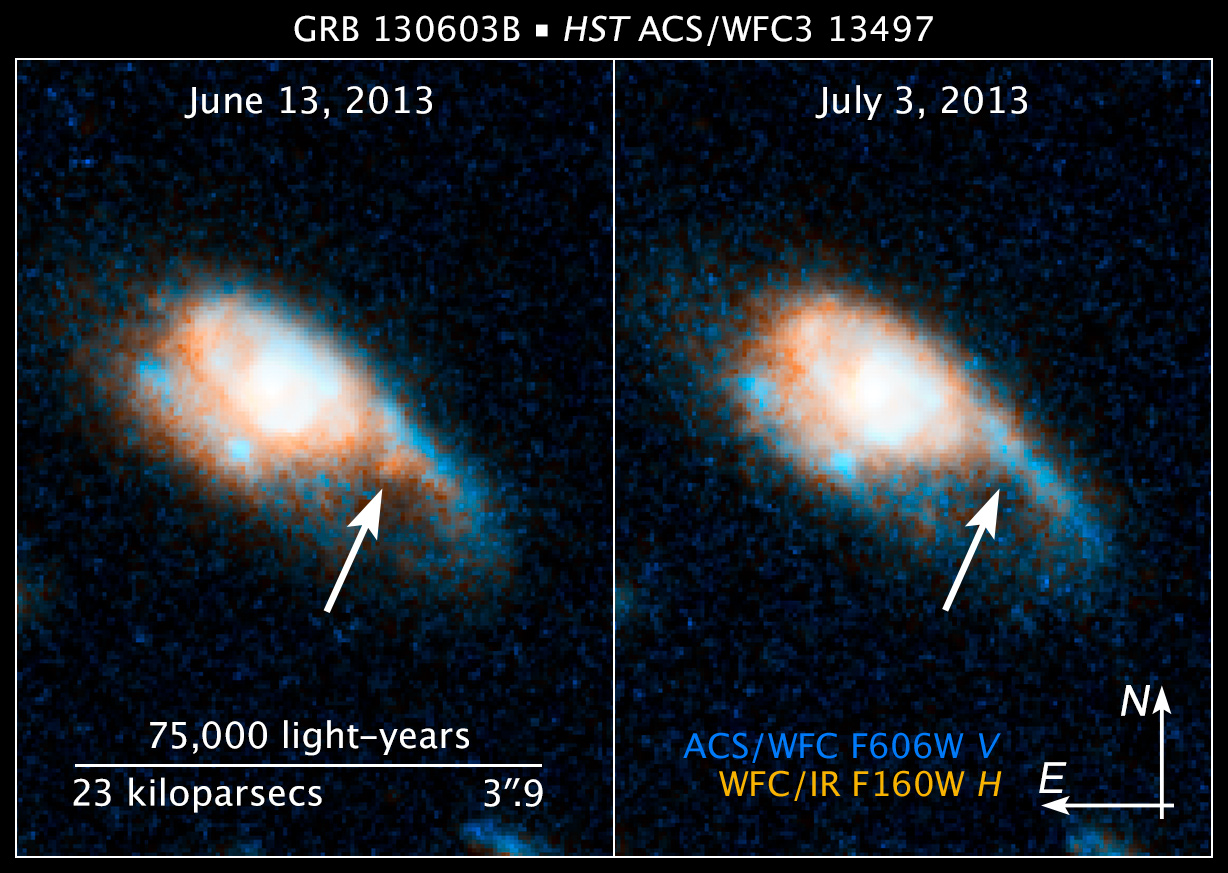

Compass and Scale Image for GRB 130603B

Object Name: GRB 130603B, SDS J112848.22+170418.5
Object Description: Gamma-ray Burst in Distant Galaxy
Instrument: HST/ACS/WFC and HST/WFC3/IR
Filters: ACS/WFC: F606W (V) WFC3/IR: F160W (H)

This image is a composite of separate exposures acquired by the ACS/WFC and WFC3/IR instruments. Several filters were used to sample various wavelengths. The color results from assigning different hues (colors) to each monochromatic (grayscale) image associated with an individual filter. In this case, the assigned colors are: Blue/cyan: F606W (V) Orange: F160W (H)

Credit: NASA, ESA, and Z. Levay (STScI/AURA)